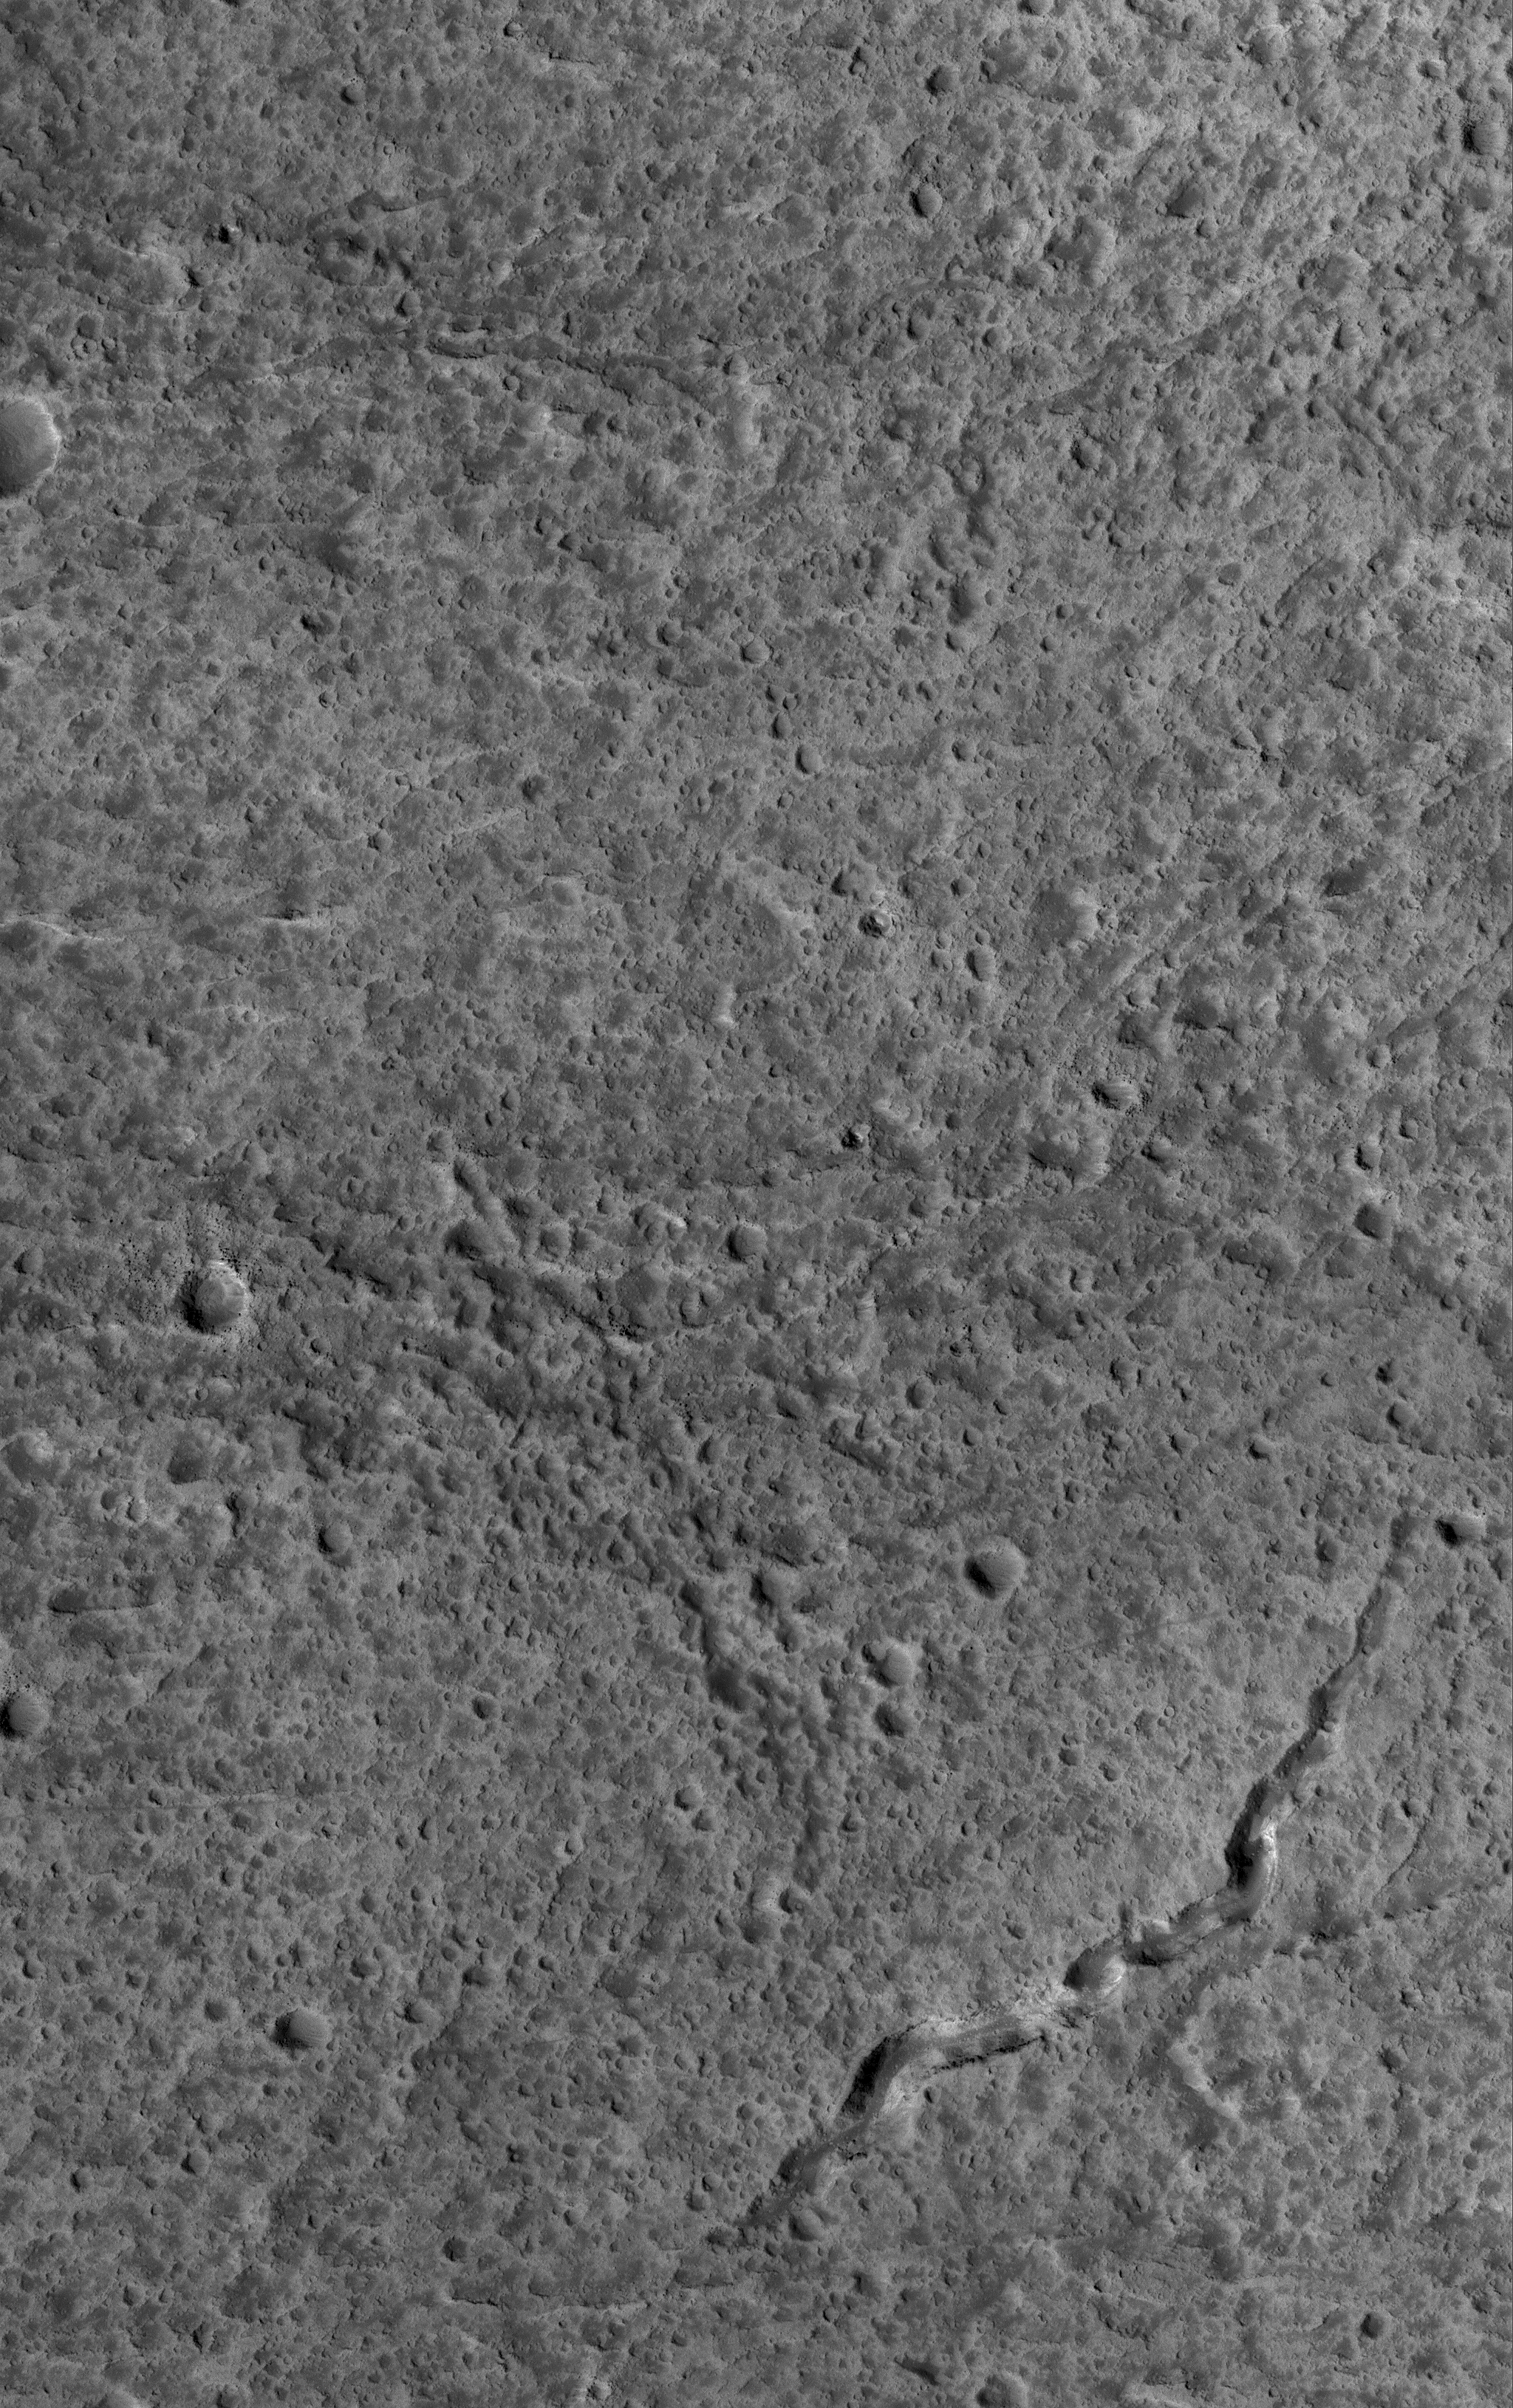

Rugged Olympus Mons

9 July 2005
This Mars Global Surveyor (MGS) Mars Orbiter Camera (MOC) image shows a 1.5 meters per pixel (~5 ft/pixel) view of a portion of the upper west flank of the giant martian volcano, Olympus Mons. Although considered to be young relative to much of Mars, at high resolution the Olympus Mons volcano turns out to have one of the most heavily cratered surfaces — at the scale of small craters of tens of meters diameter and smaller — on the planet. In other words, while the volcano may be a geologically young feature, it is still very ancient and inactive. A segment of a lava channel — likely a collapsed lava tube — is present in this scene.

Location near: 17.9°N, 134.6°W
Image width: ~3 km (~1.9 mi)
Illumination from: lower left
Season: Northern Autumn

Credit: NASA/JPL/Malin Space Science Systems